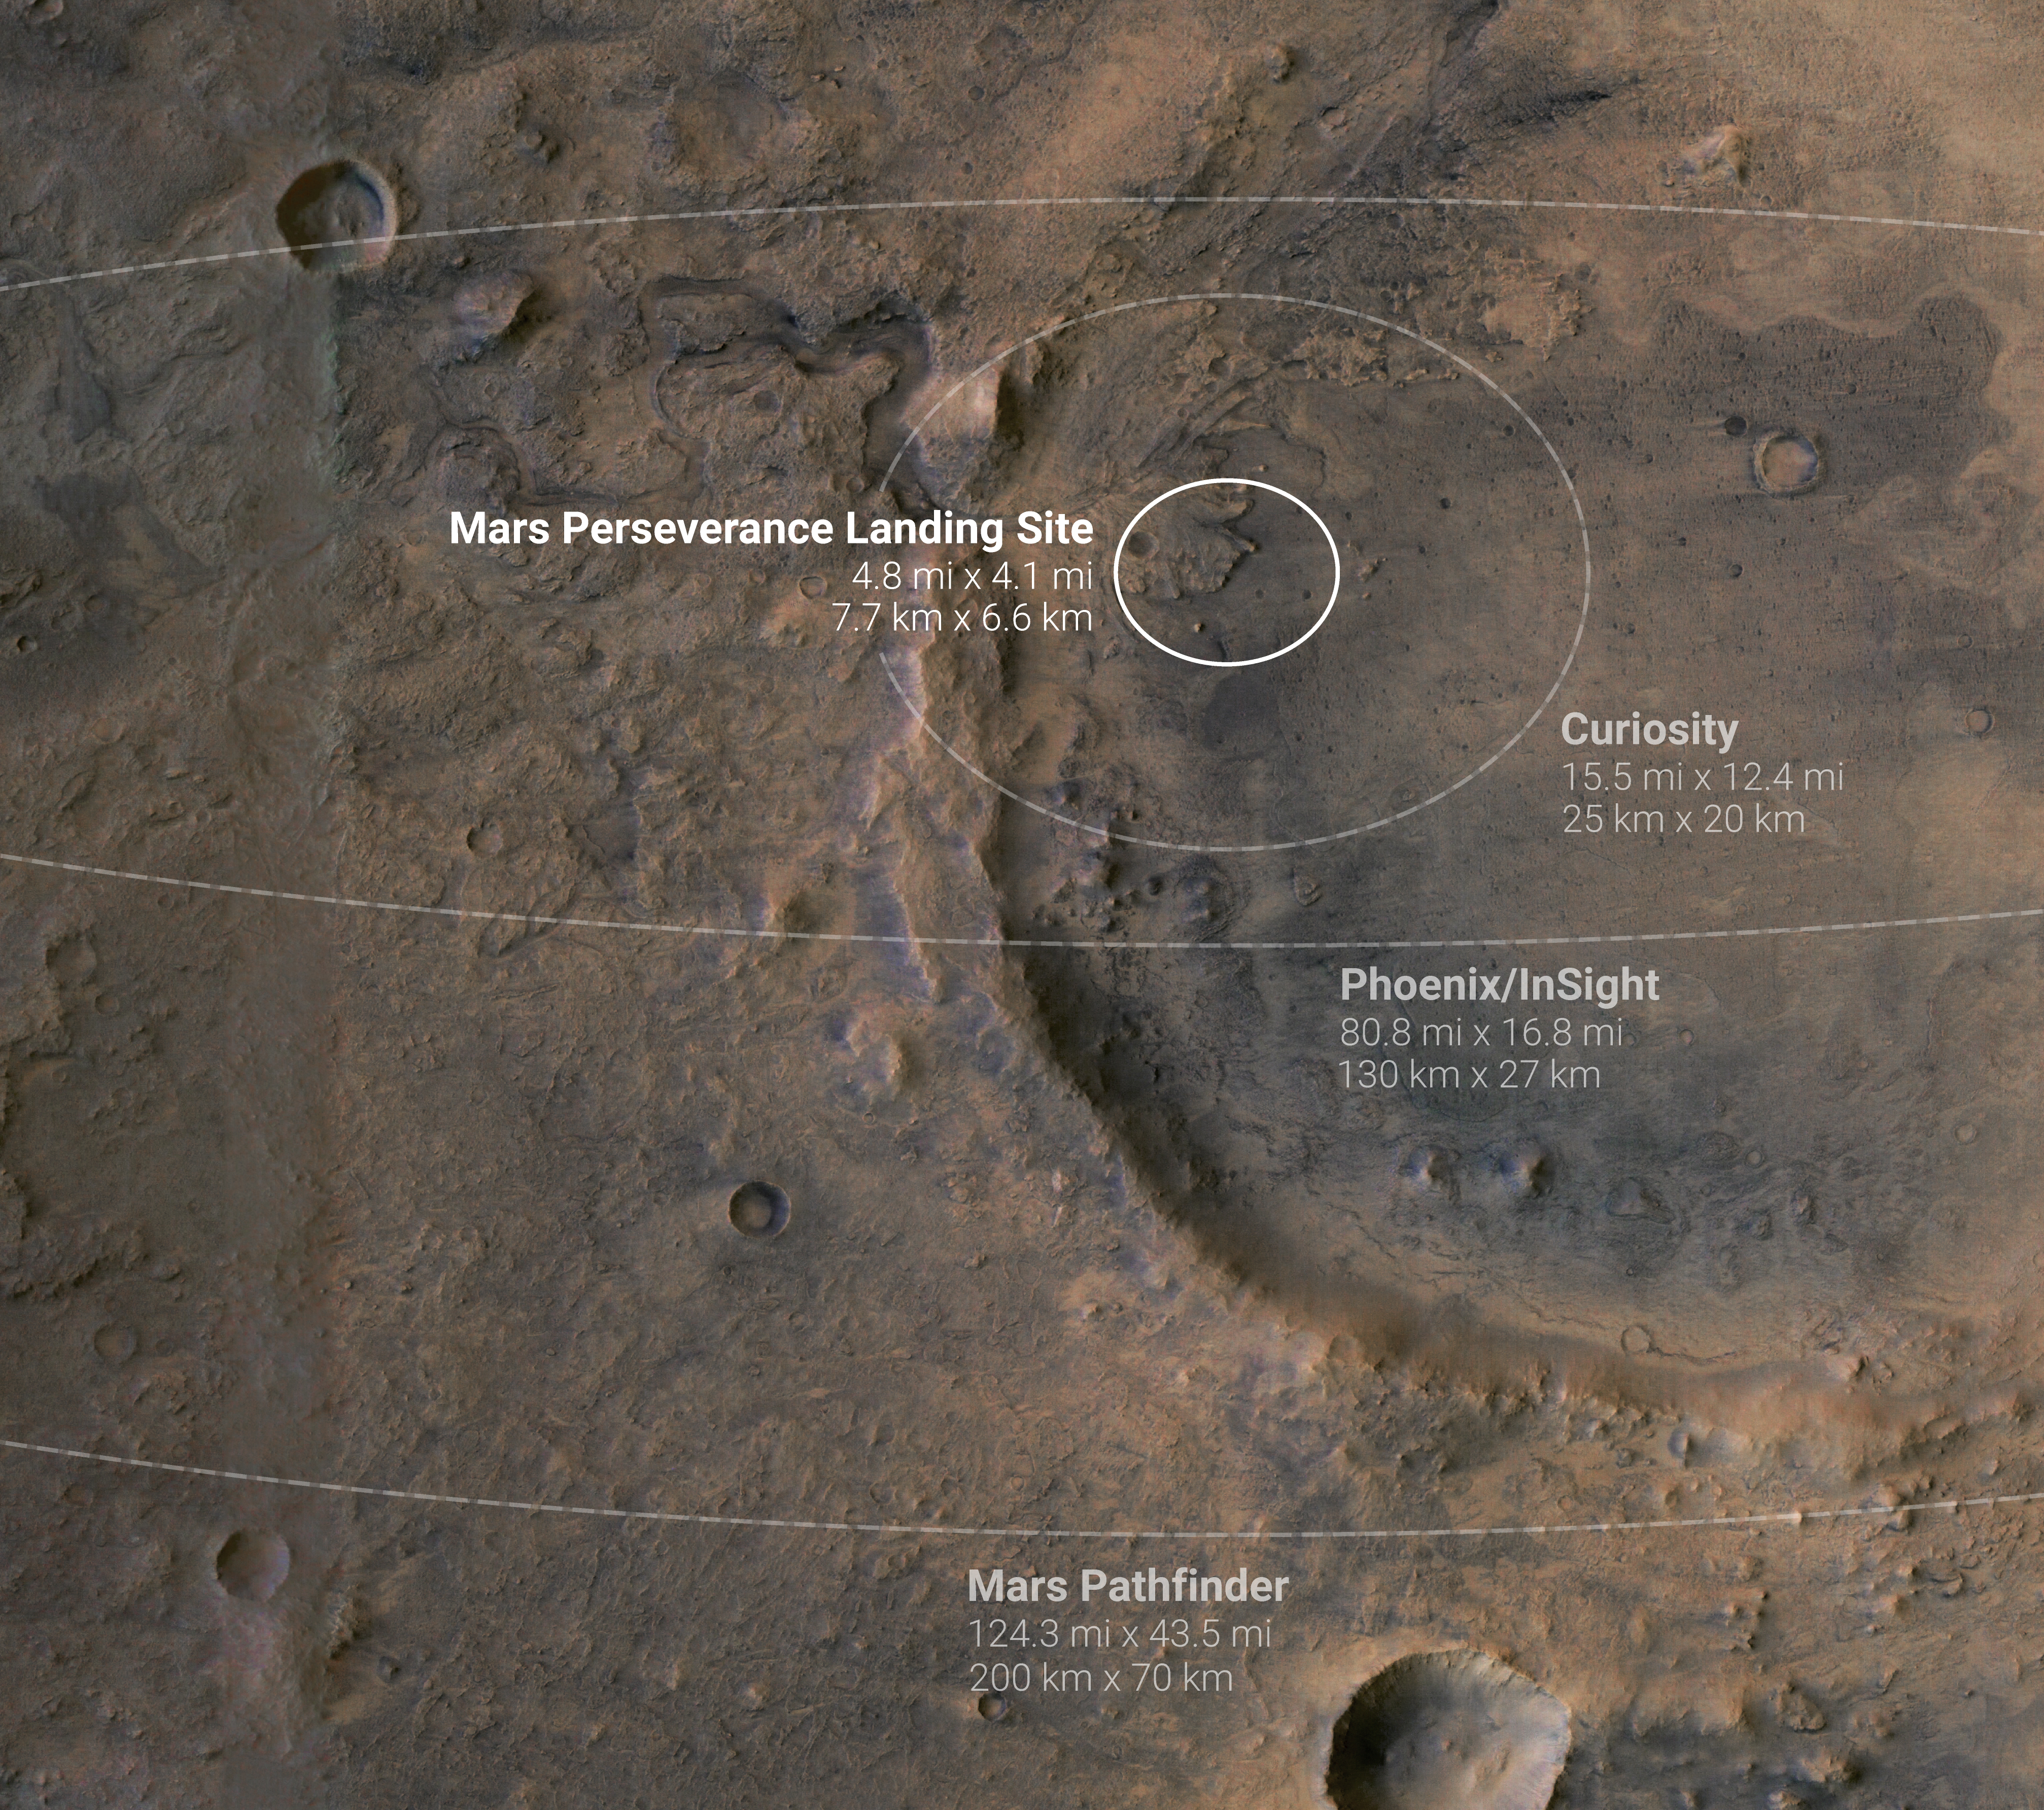

Mars Probe Landing Ellipses

This annotated image shows landing ellipses for five NASA missions to Mars. A landing ellipse is the region within which a probe is expected to land based on its trajectory as it approaches the planet. A smaller landing ellipse means engineers have created a more precise model of the probe’s expected trajectory. The four ellipses shown here are for the Perseverance Mars rover, Curiosity Mars rover, InSight Mars lander, Phoenix lander, and Mars Pathfinder probe.

A division of Caltech in Pasadena, California, NASA’s Jet Propulsion Laboratory built and will manage operations of the Mars 2020 Perseverance rover for the agency.

Credit: NASA/JPL-Caltech